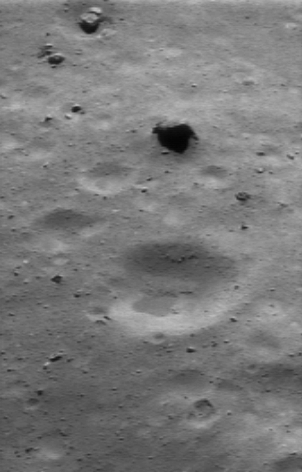

Eros’ Littered Surface from Low Altitude

NEAR Shoemaker’s incredibly detailed images from the low orbit around Eros continue to surpass the expectations of the mission team. This picture, taken July 24, 2000, from an orbital altitude of 36 kilometers (22 miles), shows a region about 900 meters (3,000 feet) across. Some of the largest boulders in the scene, such as the broken one at the upper left, show angular shapes. Many smaller boulders litter the scene; the smallest ones visible here are about 6 meters (19 feet) across.

Regolith seems to have banked up against several rocks. In some places, like the large crater below the center of the picture, regolith also appears to have filled, or “ponded,” in low spots.

Built and managed by The Johns Hopkins University Applied Physics Laboratory, Laurel, Maryland, NEAR was the first spacecraft launched in NASA’s Discovery Program of low-cost, small-scale planetary missions. See the NEAR web page at http://near.jhuapl.edu/ for more details.

Credit: NASA/JPL/JHUAPL